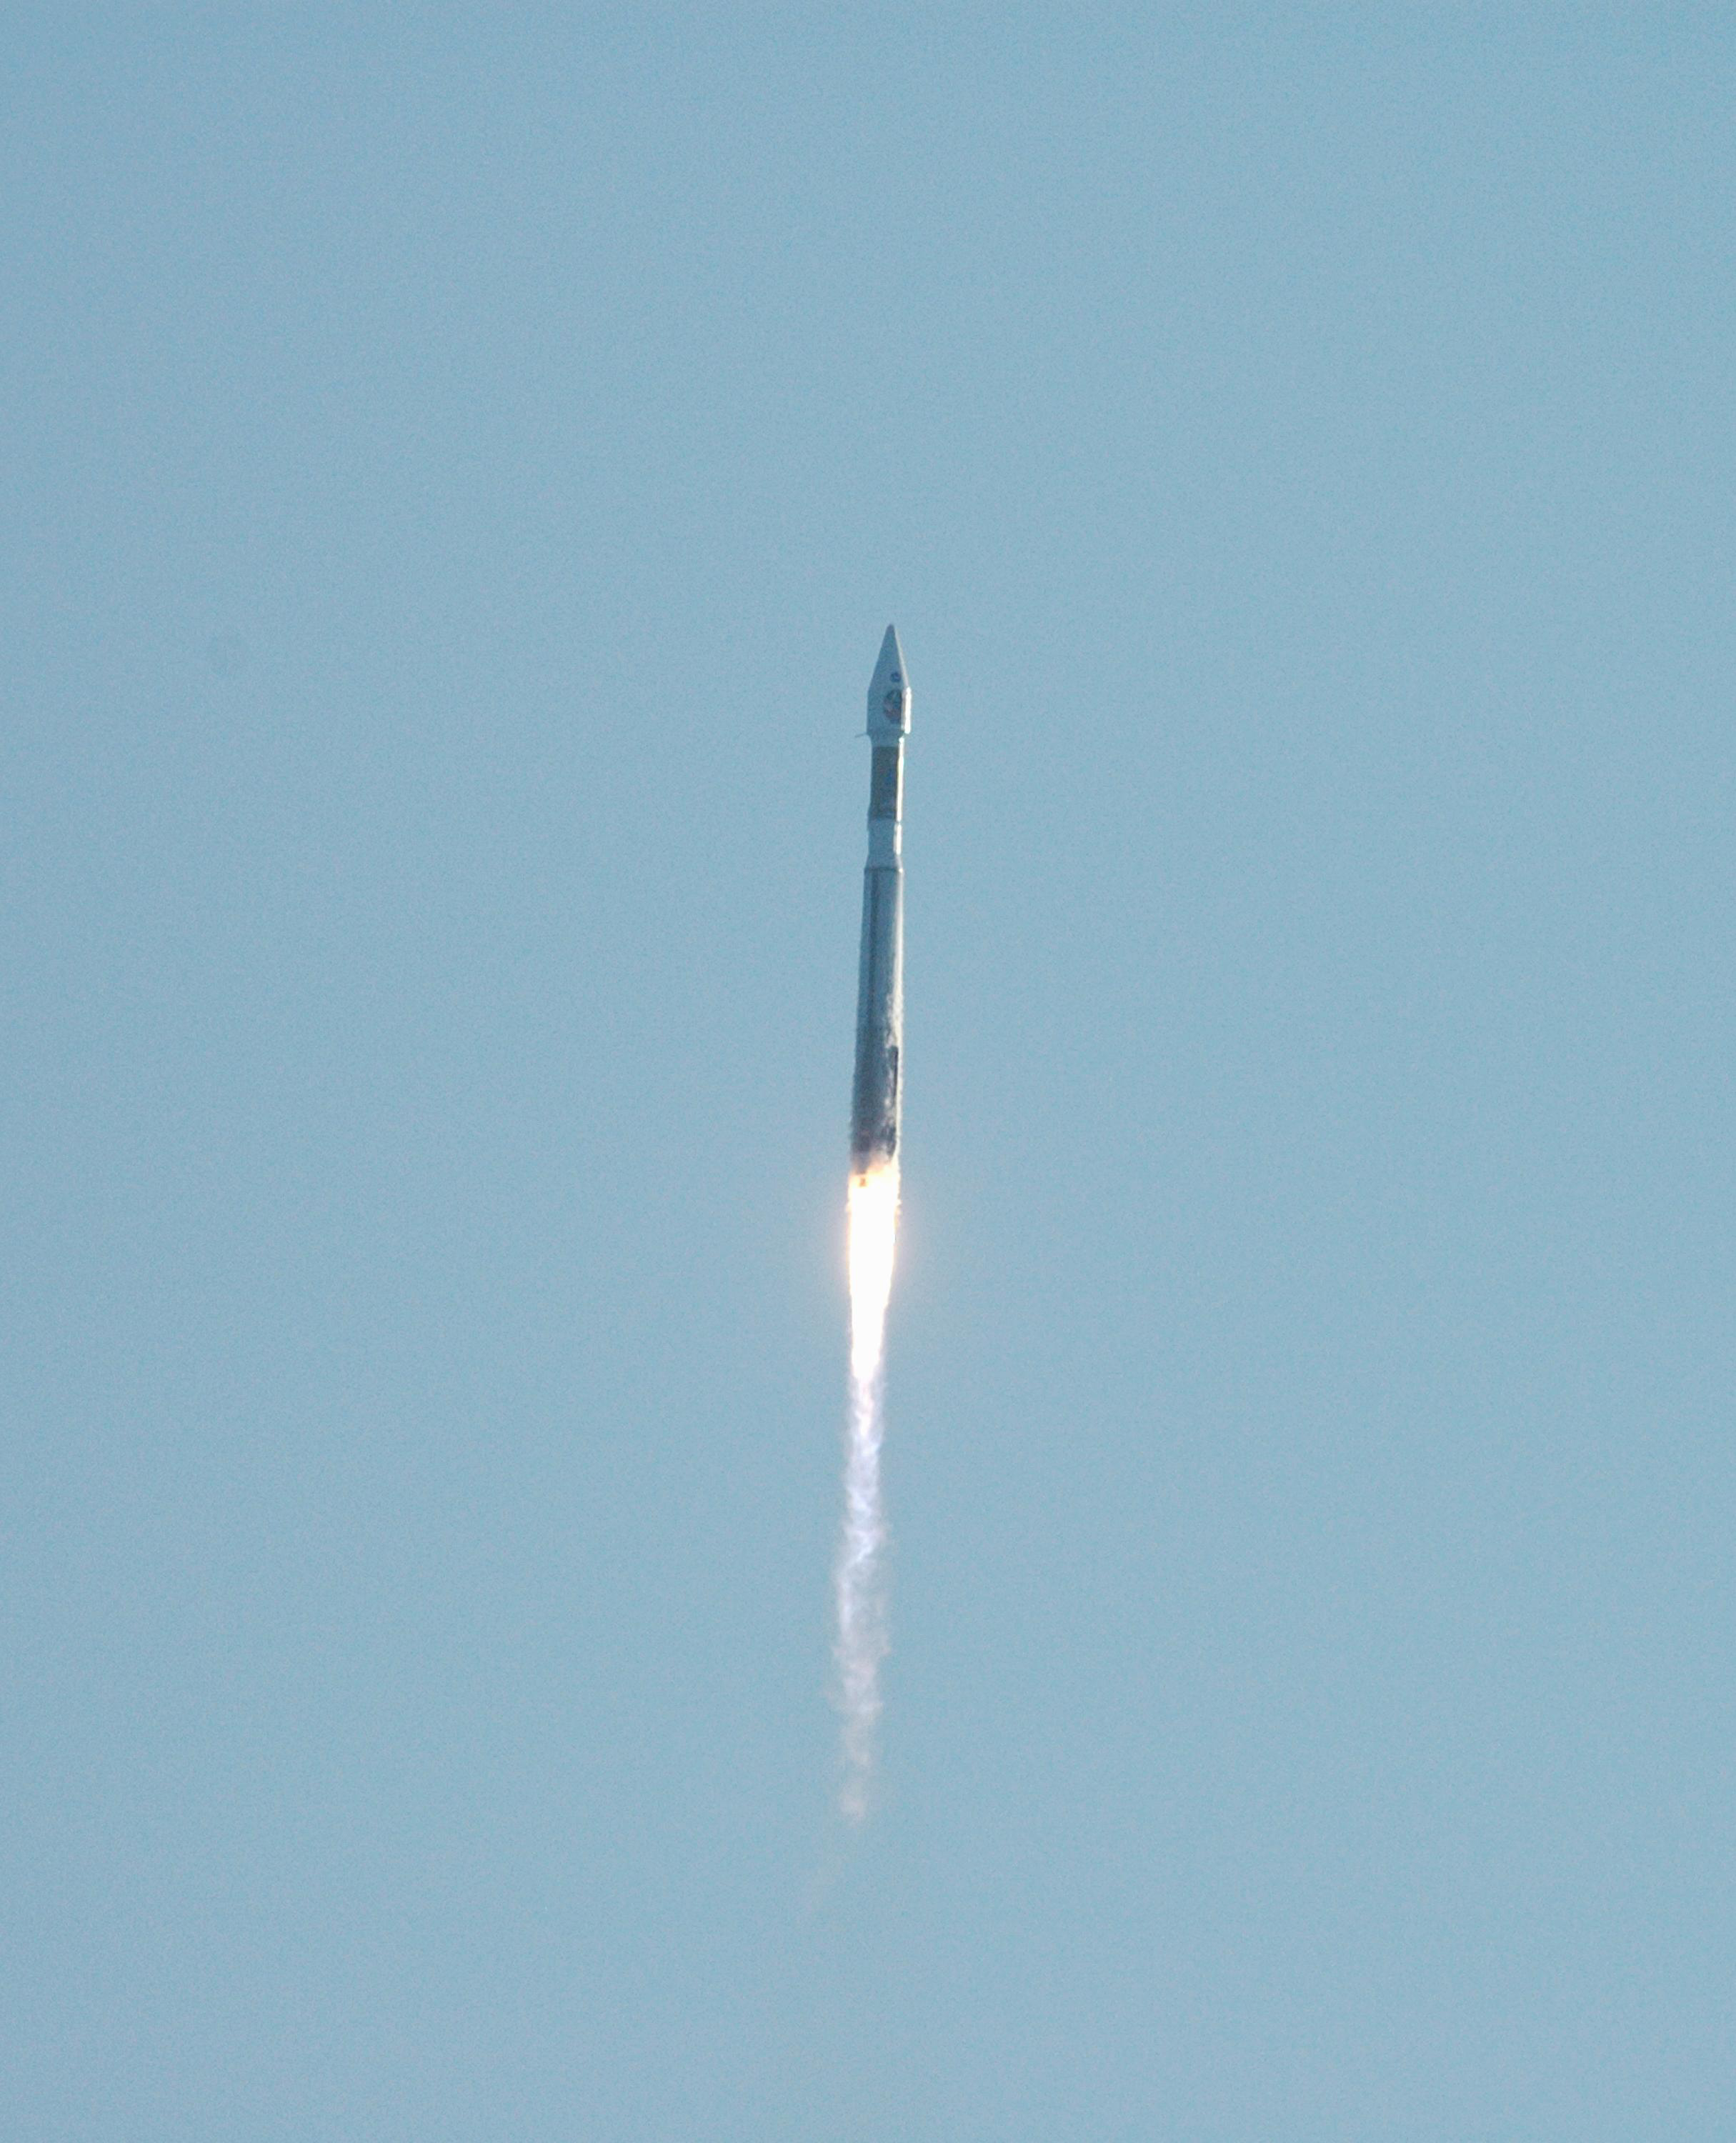

Mars Reconnaissance Orbiter (MRO) Multipurpose Mission Successfully Launched

NASA’s Mars Reconnaissance Orbiter (MRO) launches at 7:43 a.m. EDT atop a Lockheed Martin Atlas V rocket from Launch Complex 41 at Cape Canaveral Air Force Station in Florida on Aug. 12. All systems performed nominally for NASA’s first Atlas V launch. The spacecraft will arrive at Mars in March 2006. Once in orbit around Mars, various instruments on the MRO will convey detailed observations of the Martian surface, subsurface and atmosphere. Researchers will use the data to study the history and distribution of Martian water. Learning more about what has happened to the water will focus searches for possible past or present Martian life. Observations by the orbiter will also support future Mars missions by examining potential landing sites and providing a communications relay between the Martian surface and Earth.

Credit: NASA/JPL/KSC/Lockheed Martin Space Systems